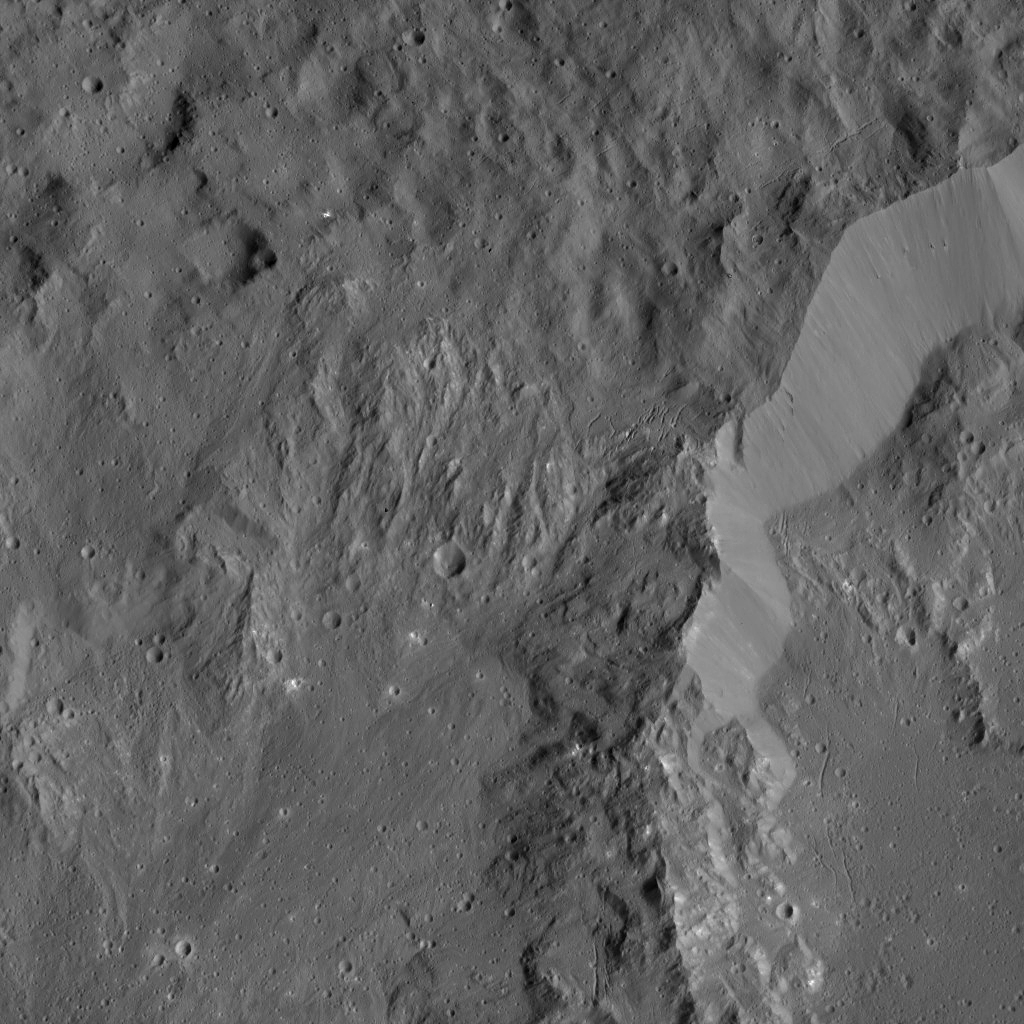

Dawn LAMO Image 119

This image shows the rim of Ikapati Crater on Ceres, which lies in the dwarf planet’s northern hemisphere. Groupings of roughly parallel, narrow, linear fractures can be seen inside and outside the crater.

NASA’s Dawn spacecraft took this image on April 18, 2016, from its low-altitude mapping orbit, at a distance of about 240 miles (385 kilometers) above the surface. The image resolution is 120 feet (35 meters) per pixel. A higher-altitude view of Ikapati is available at PIA20127.

Dawn’s mission is managed by JPL for NASA’s Science Mission Directorate in Washington. Dawn is a project of the directorate’s Discovery Program, managed by NASA’s Marshall Space Flight Center in Huntsville, Alabama. UCLA is responsible for overall Dawn mission science. Orbital ATK, Inc., in Dulles, Virginia, designed and built the spacecraft. The German Aerospace Center, the Max Planck Institute for Solar System Research, the Italian Space Agency and the Italian National Astrophysical Institute are international partners on the mission team.

Credit: NASA/JPL-Caltech/UCLA/MPS/DLR/IDA